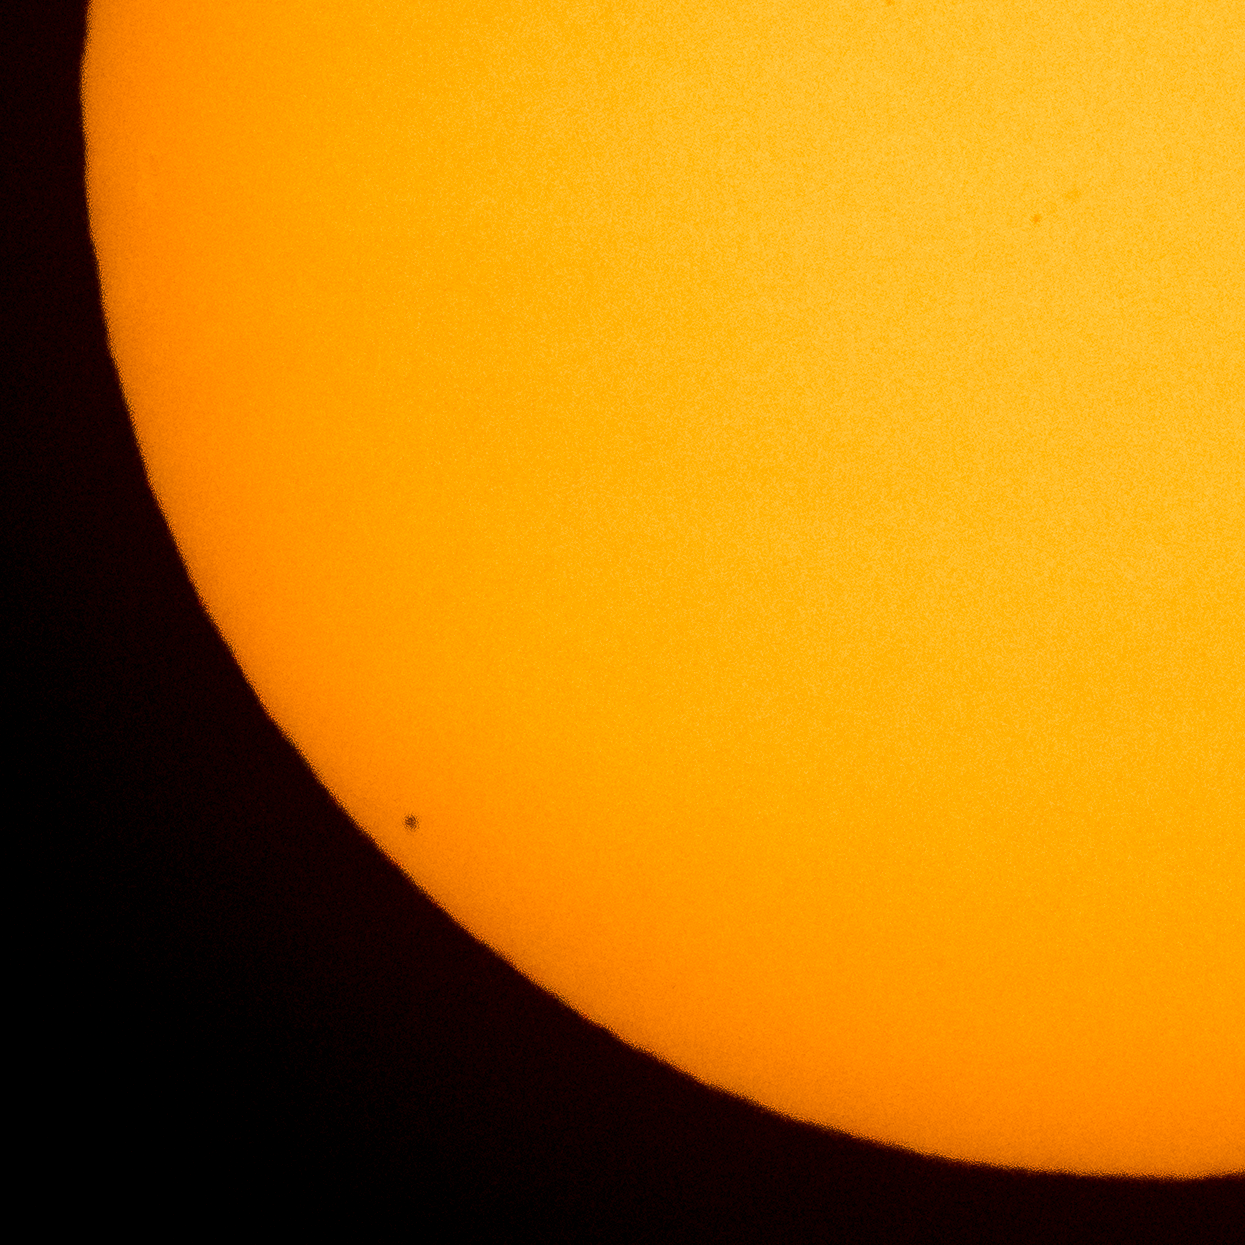

Mercury Solar Transit

The planet Mercury is seen in silhouette, lower left of image, as it transits across the face of the sun, Monday, May 9, 2016, as viewed from Boyertown, Pennsylvania. Mercury passes between Earth and the sun only about 13 times a century, with the previous transit taking place in 2006.

Credit: NASA/Bill Ingalls